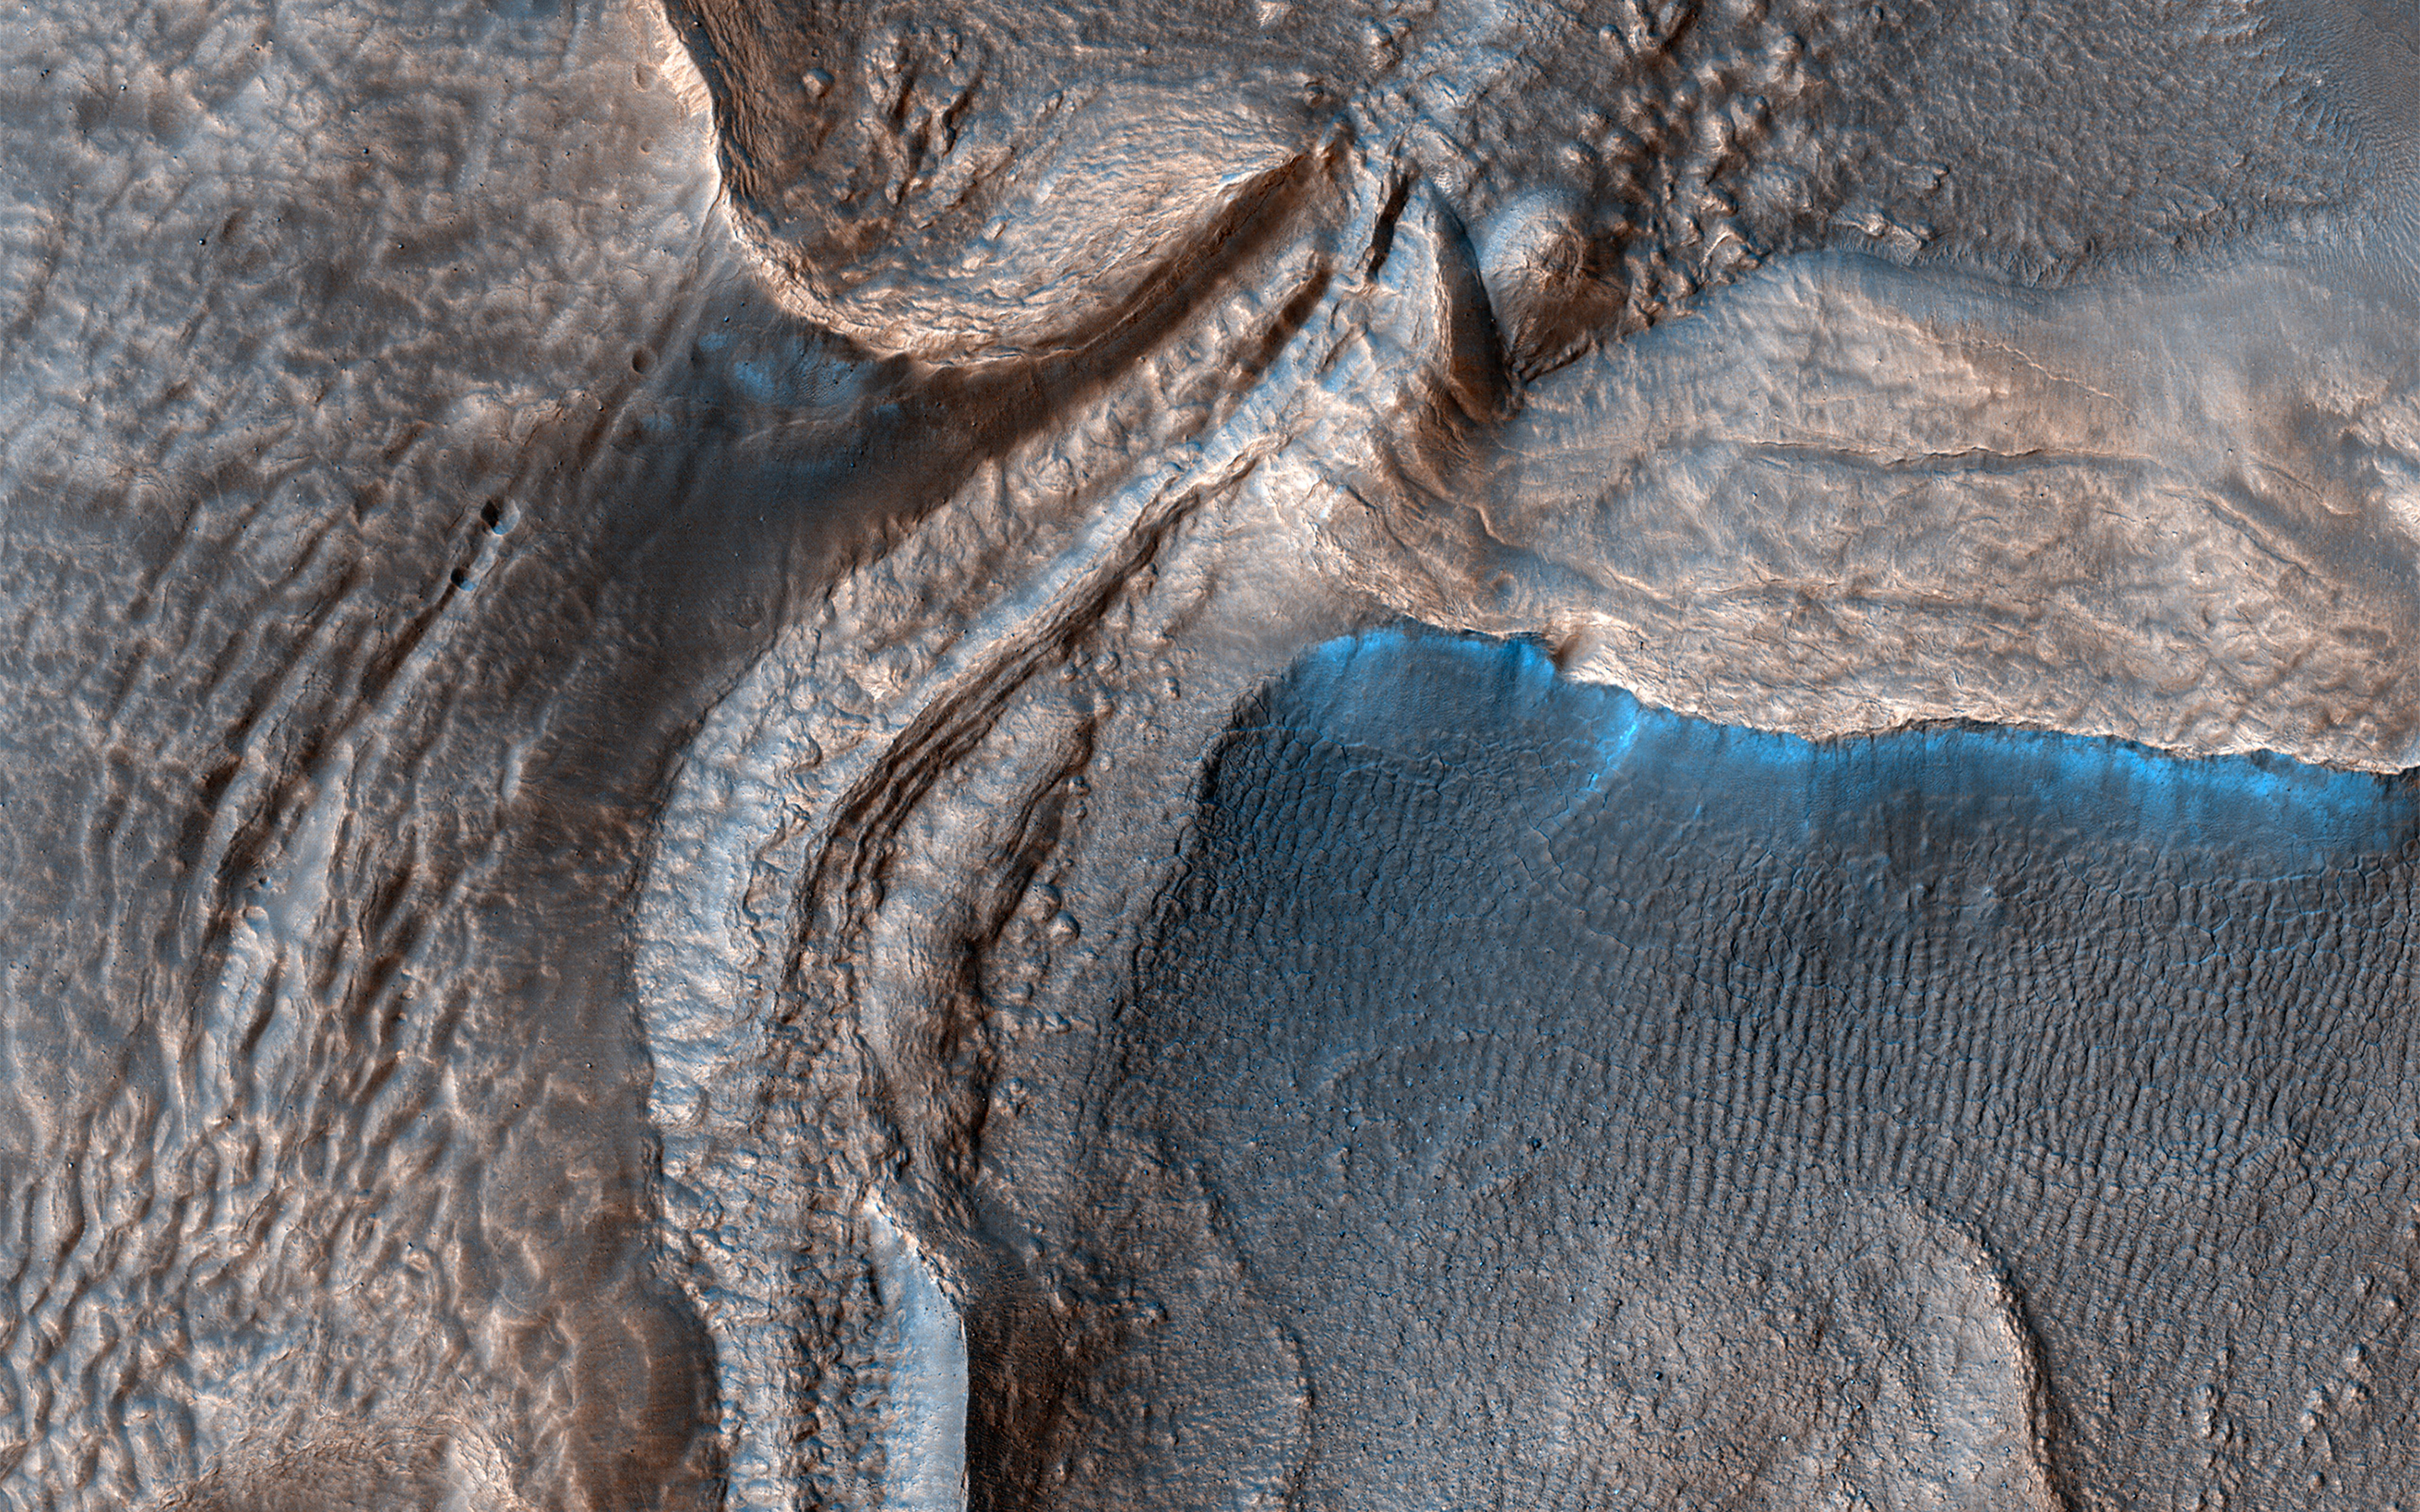

Going with the Flow

Harmakhis Vallis is an approximately 800-kilometer long outflow channel located in eastern Hellas. The valley probably formed by a combination of surface collapse and flowing water.

The edges of Harmakhis Vallis were enlarged by material slumping off the walls, and it was later filled with ice-rich material, similar to glaciers on Earth. This image shows part of the valley floor that filled with glacial ice. Can you see the parallel ridges on some of the glaciers that show how the ice flowed downhill, around and between obstacles?

The map is projected here at a scale of 25 centimeters (9.8 inches) per pixel. (The original image scale is 25.7 centimeters [10.1 inches] per pixel [with 1 x 1 binning]; objects on the order of 77 centimeters [30.3 inches] across are resolved.) North is up.

This is a stereo pair with ESP_076140_1420.

The University of Arizona, in Tucson, operates HiRISE, which was built by Ball Aerospace & Technologies Corp., in Boulder, Colorado. NASA’s Jet Propulsion Laboratory, a division of Caltech in Pasadena, California, manages the Mars Reconnaissance Orbiter Project for NASA’s Science Mission Directorate, Washington.

Credit: NASA/JPL-Caltech/University of Arizona